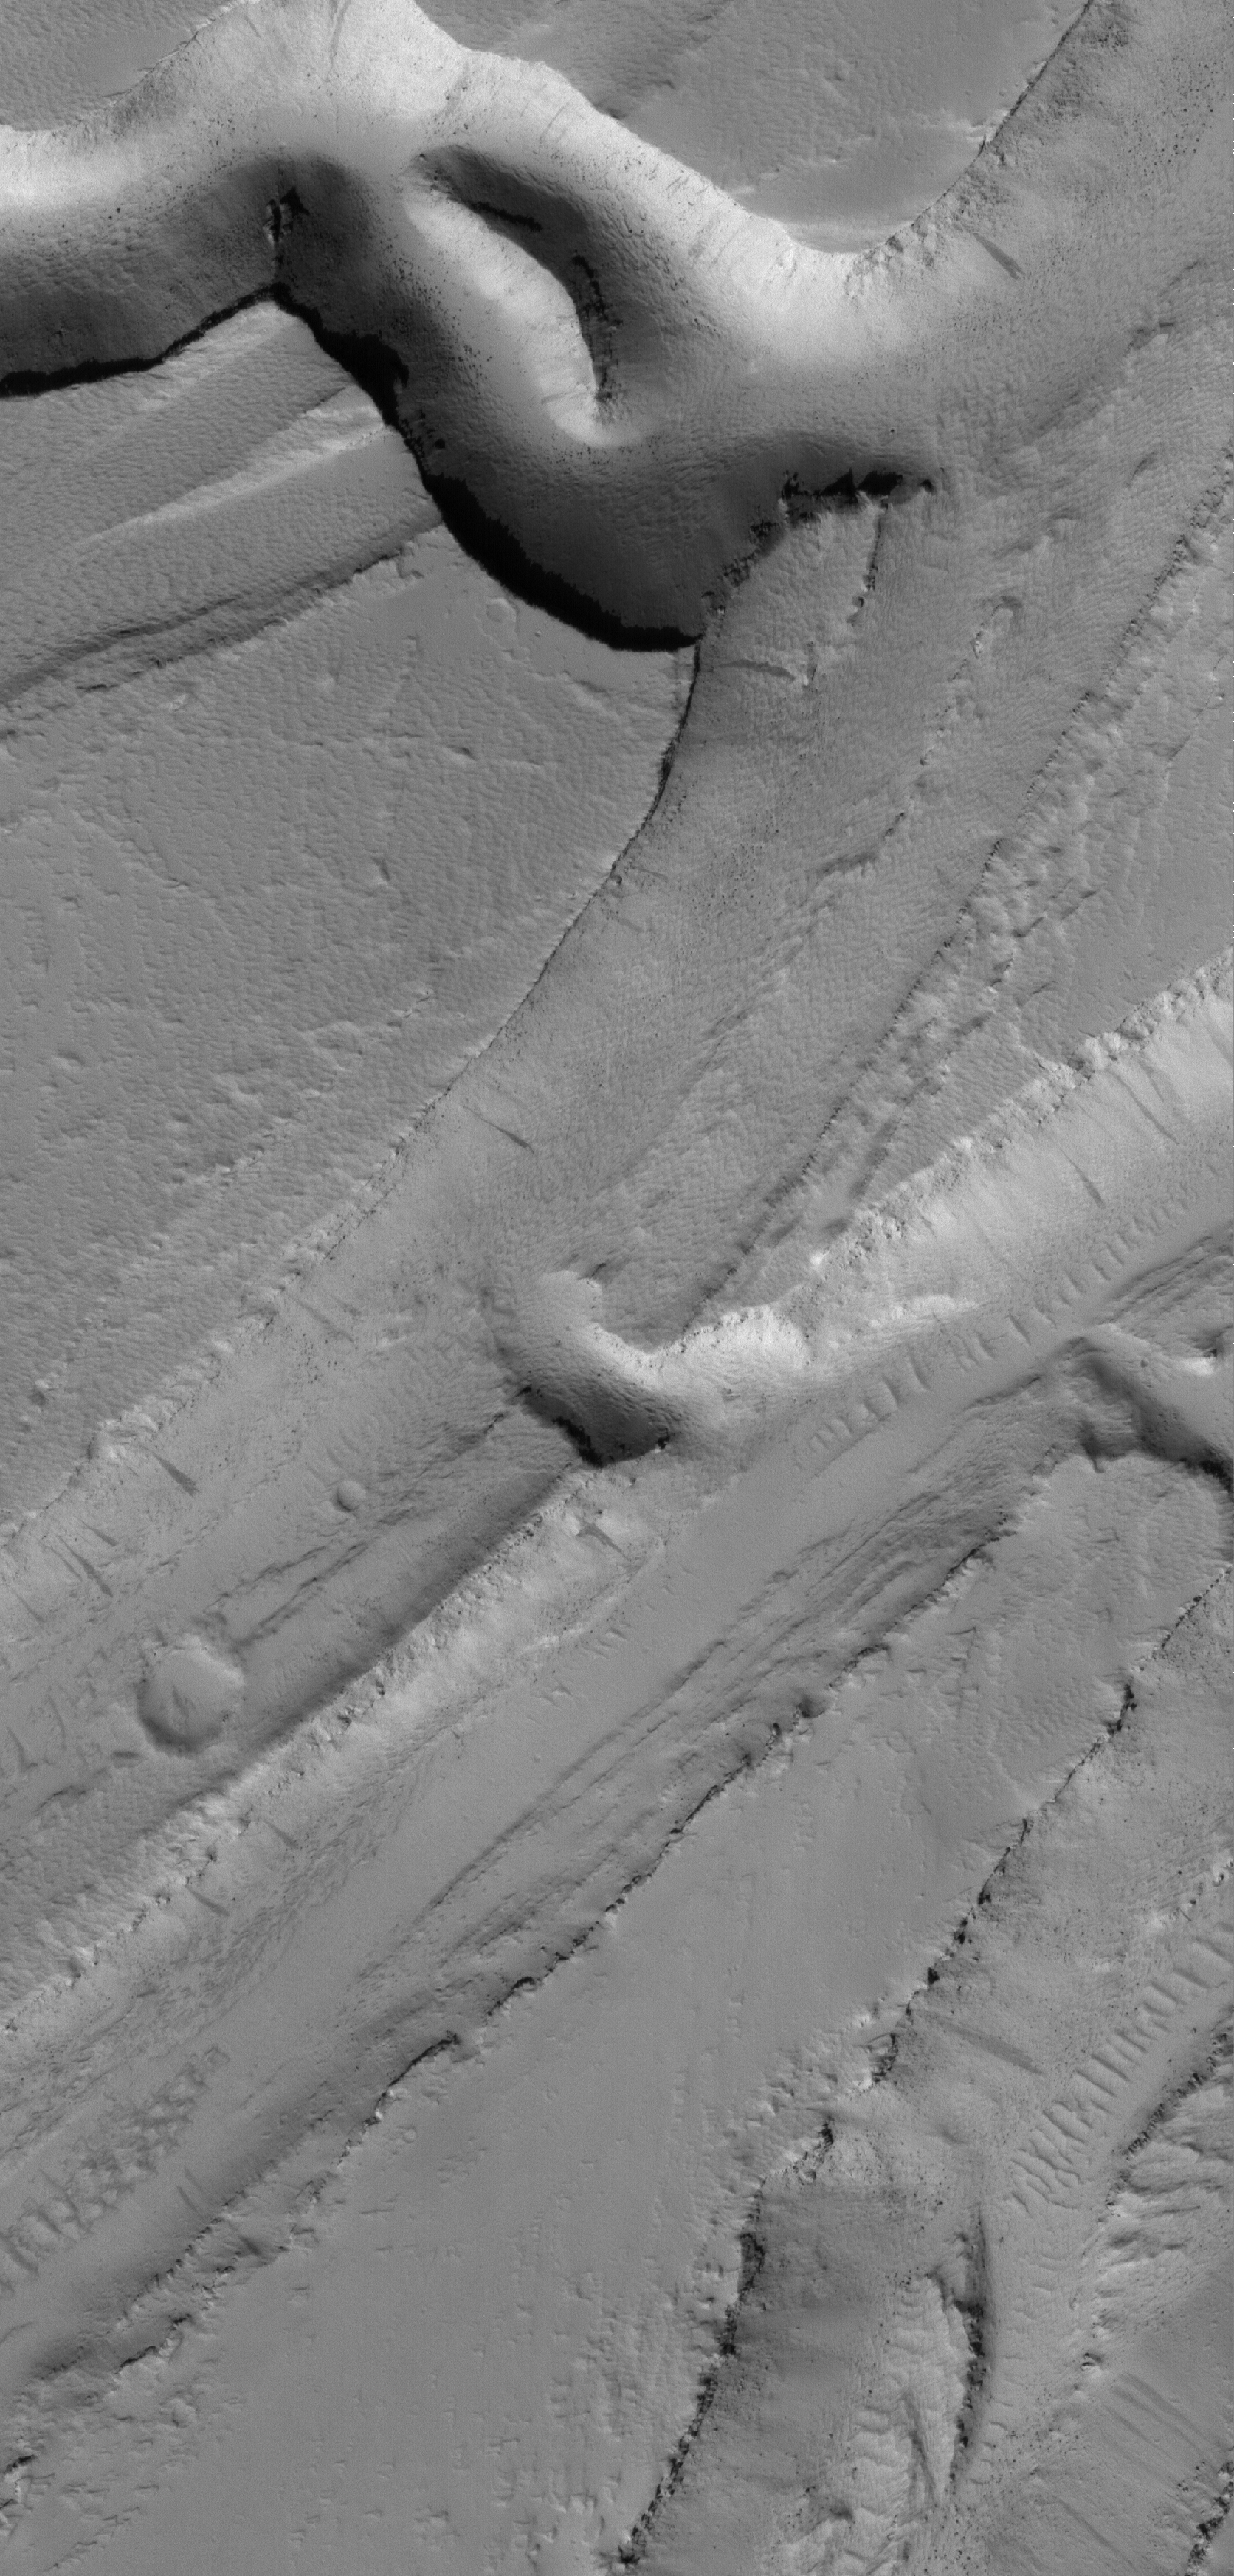

Olympica Fossae

20 April 2006
This Mars Global Surveyor (MGS) Mars Orbiter Camera (MOC) image shows a complex pattern of intersecting and overlapping troughs in the Olympica Fossae region of northern Tharsis. Some combination of floods, lava flows, and faulting/tectonic activity contributed to this scene, followed by mantling by dust. Dark streaks on slopes in the troughs were formed by dust avalanches.

Location near: 24.8°N, 114.8°W
Image width: ~3 km (~1.9 mi)
Illumination from: lower left
Season: Northern Winter

Credit: NASA/JPL/Malin Space Science Systems